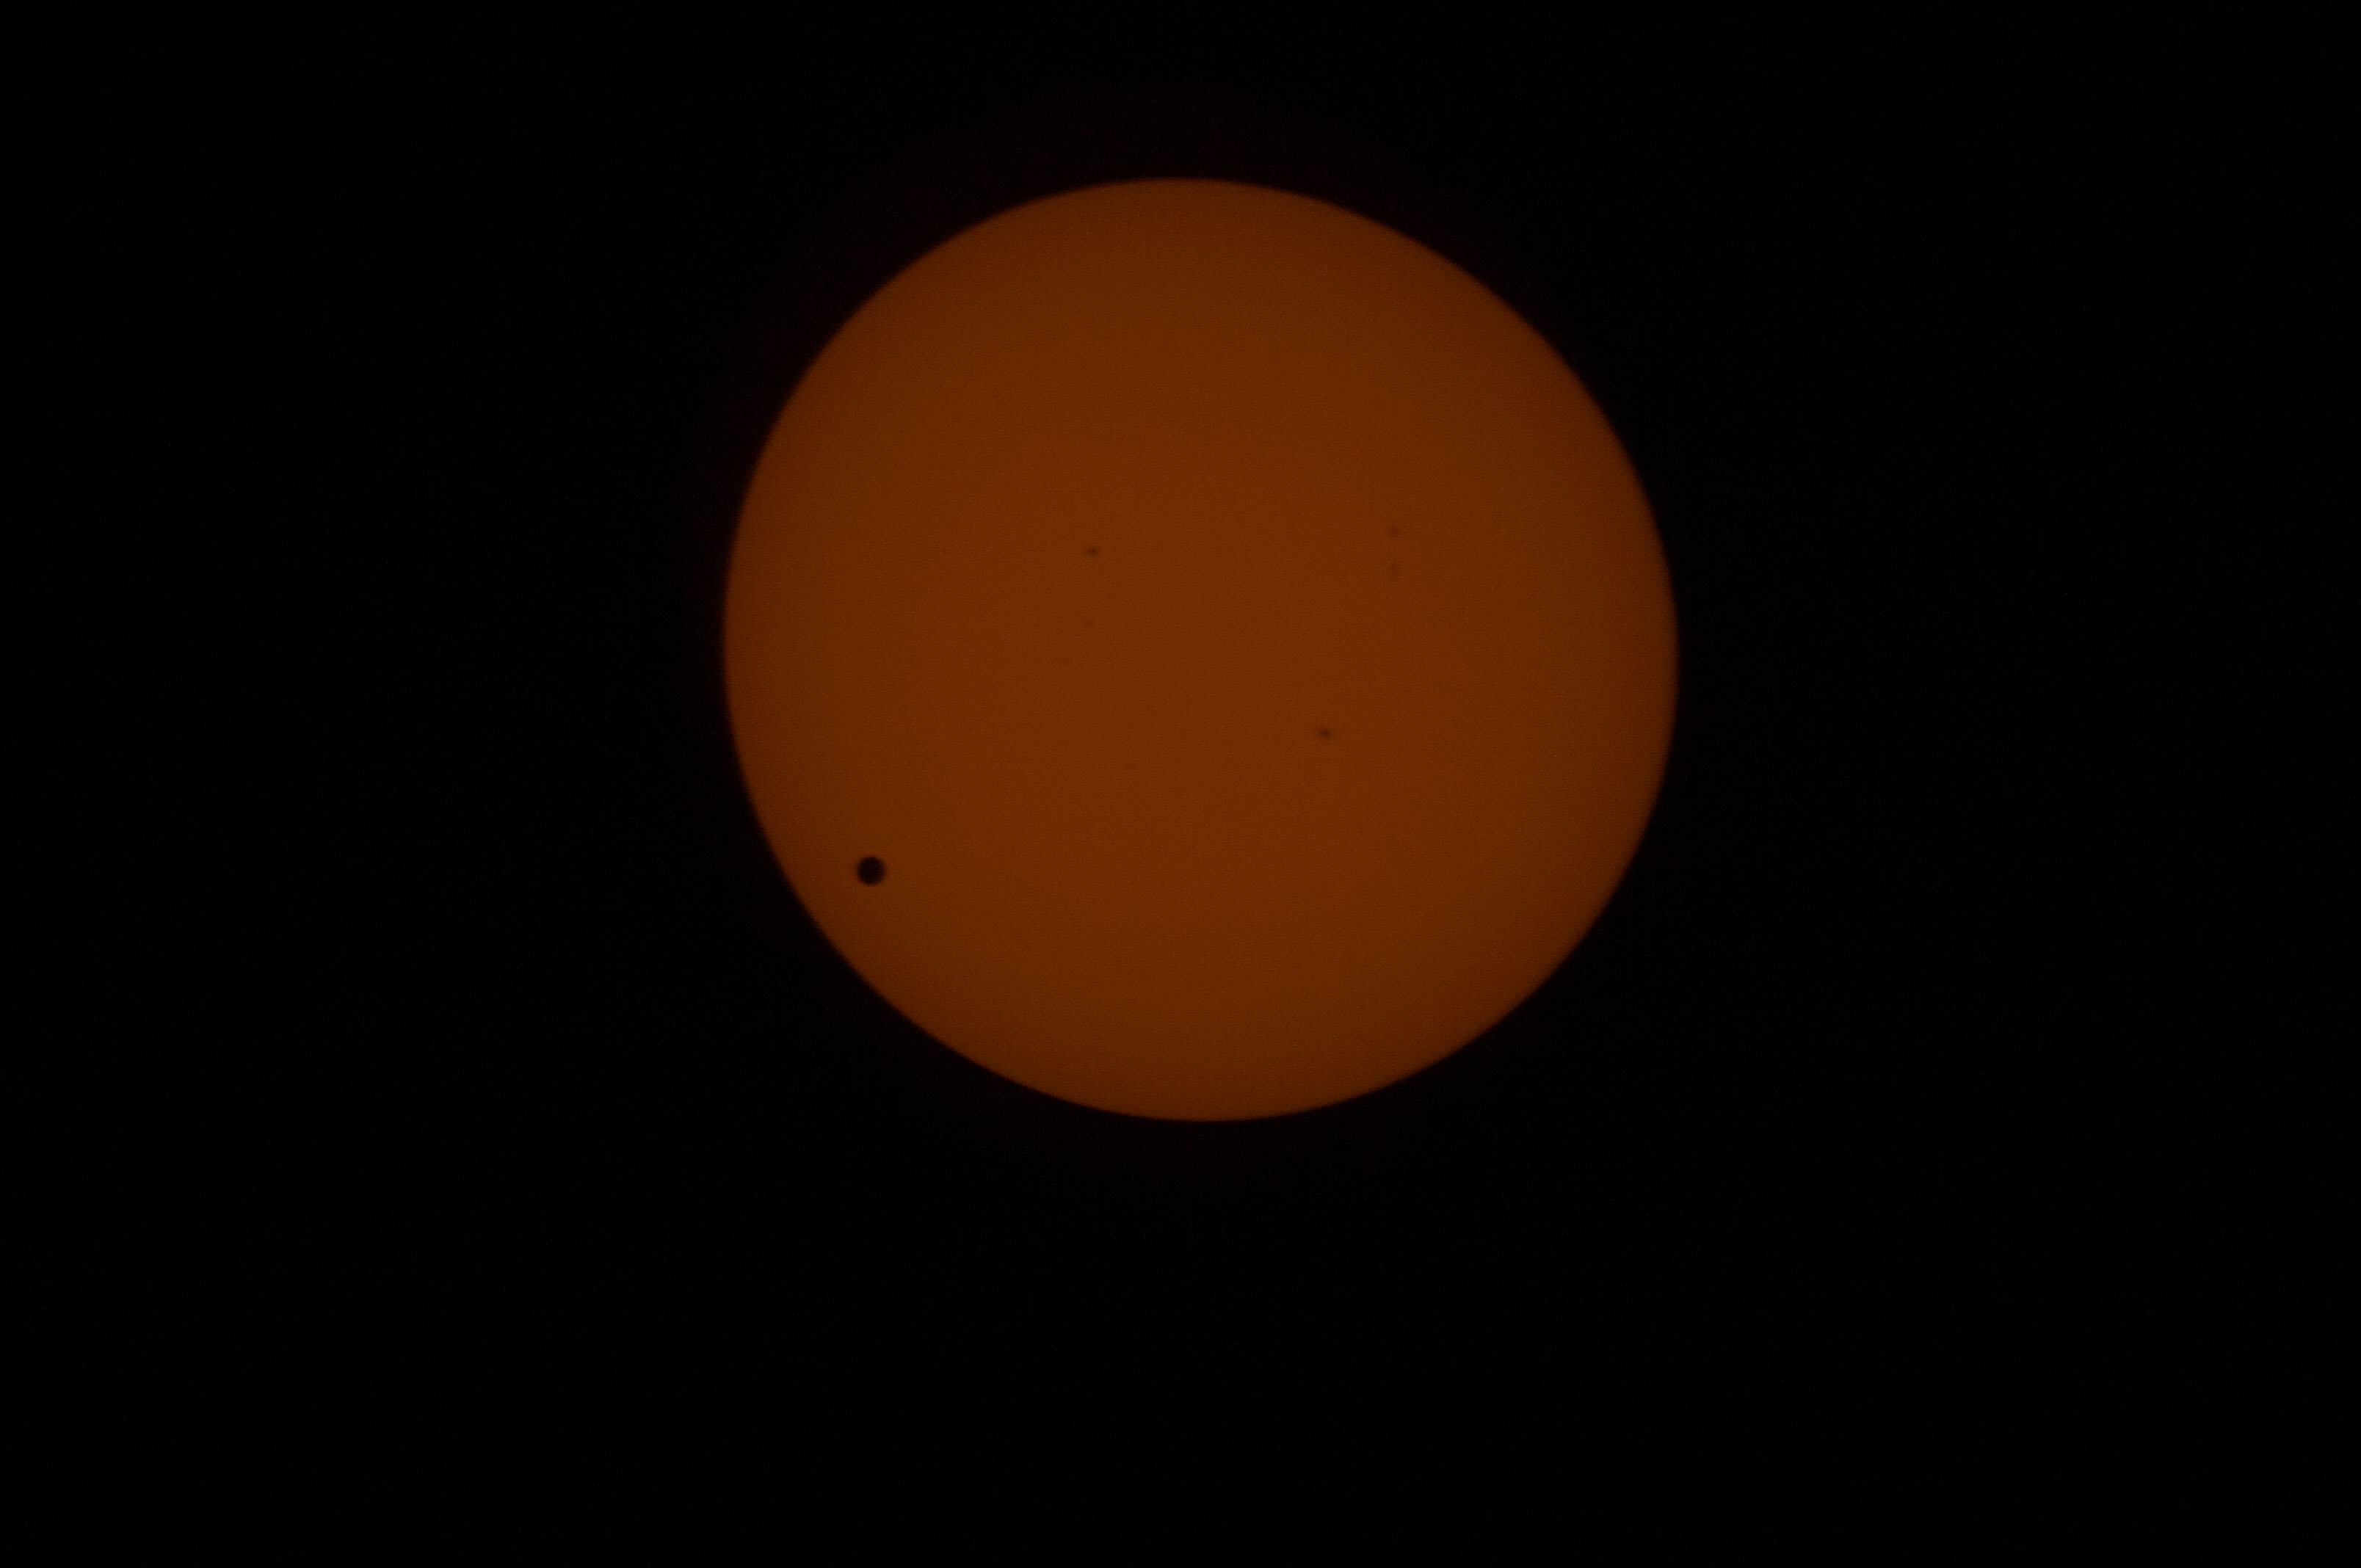

Venus Transit From ISS

Transit of Venus as seen at 762nm in the CO Module. This image is from NASA Astronaut Don Petttit shot from onboard the International Space Station on June 5, 2012. Petttit, who had the foresight to bring a solar filter for his camera, will be capturing the June 5 Venus Transit from the International Space Station with the images downloading in almost real-time. He will photograph through the European Space Agency-built "cupola", removing the scratch panes to get crisp, clear images.

Credit: NASA